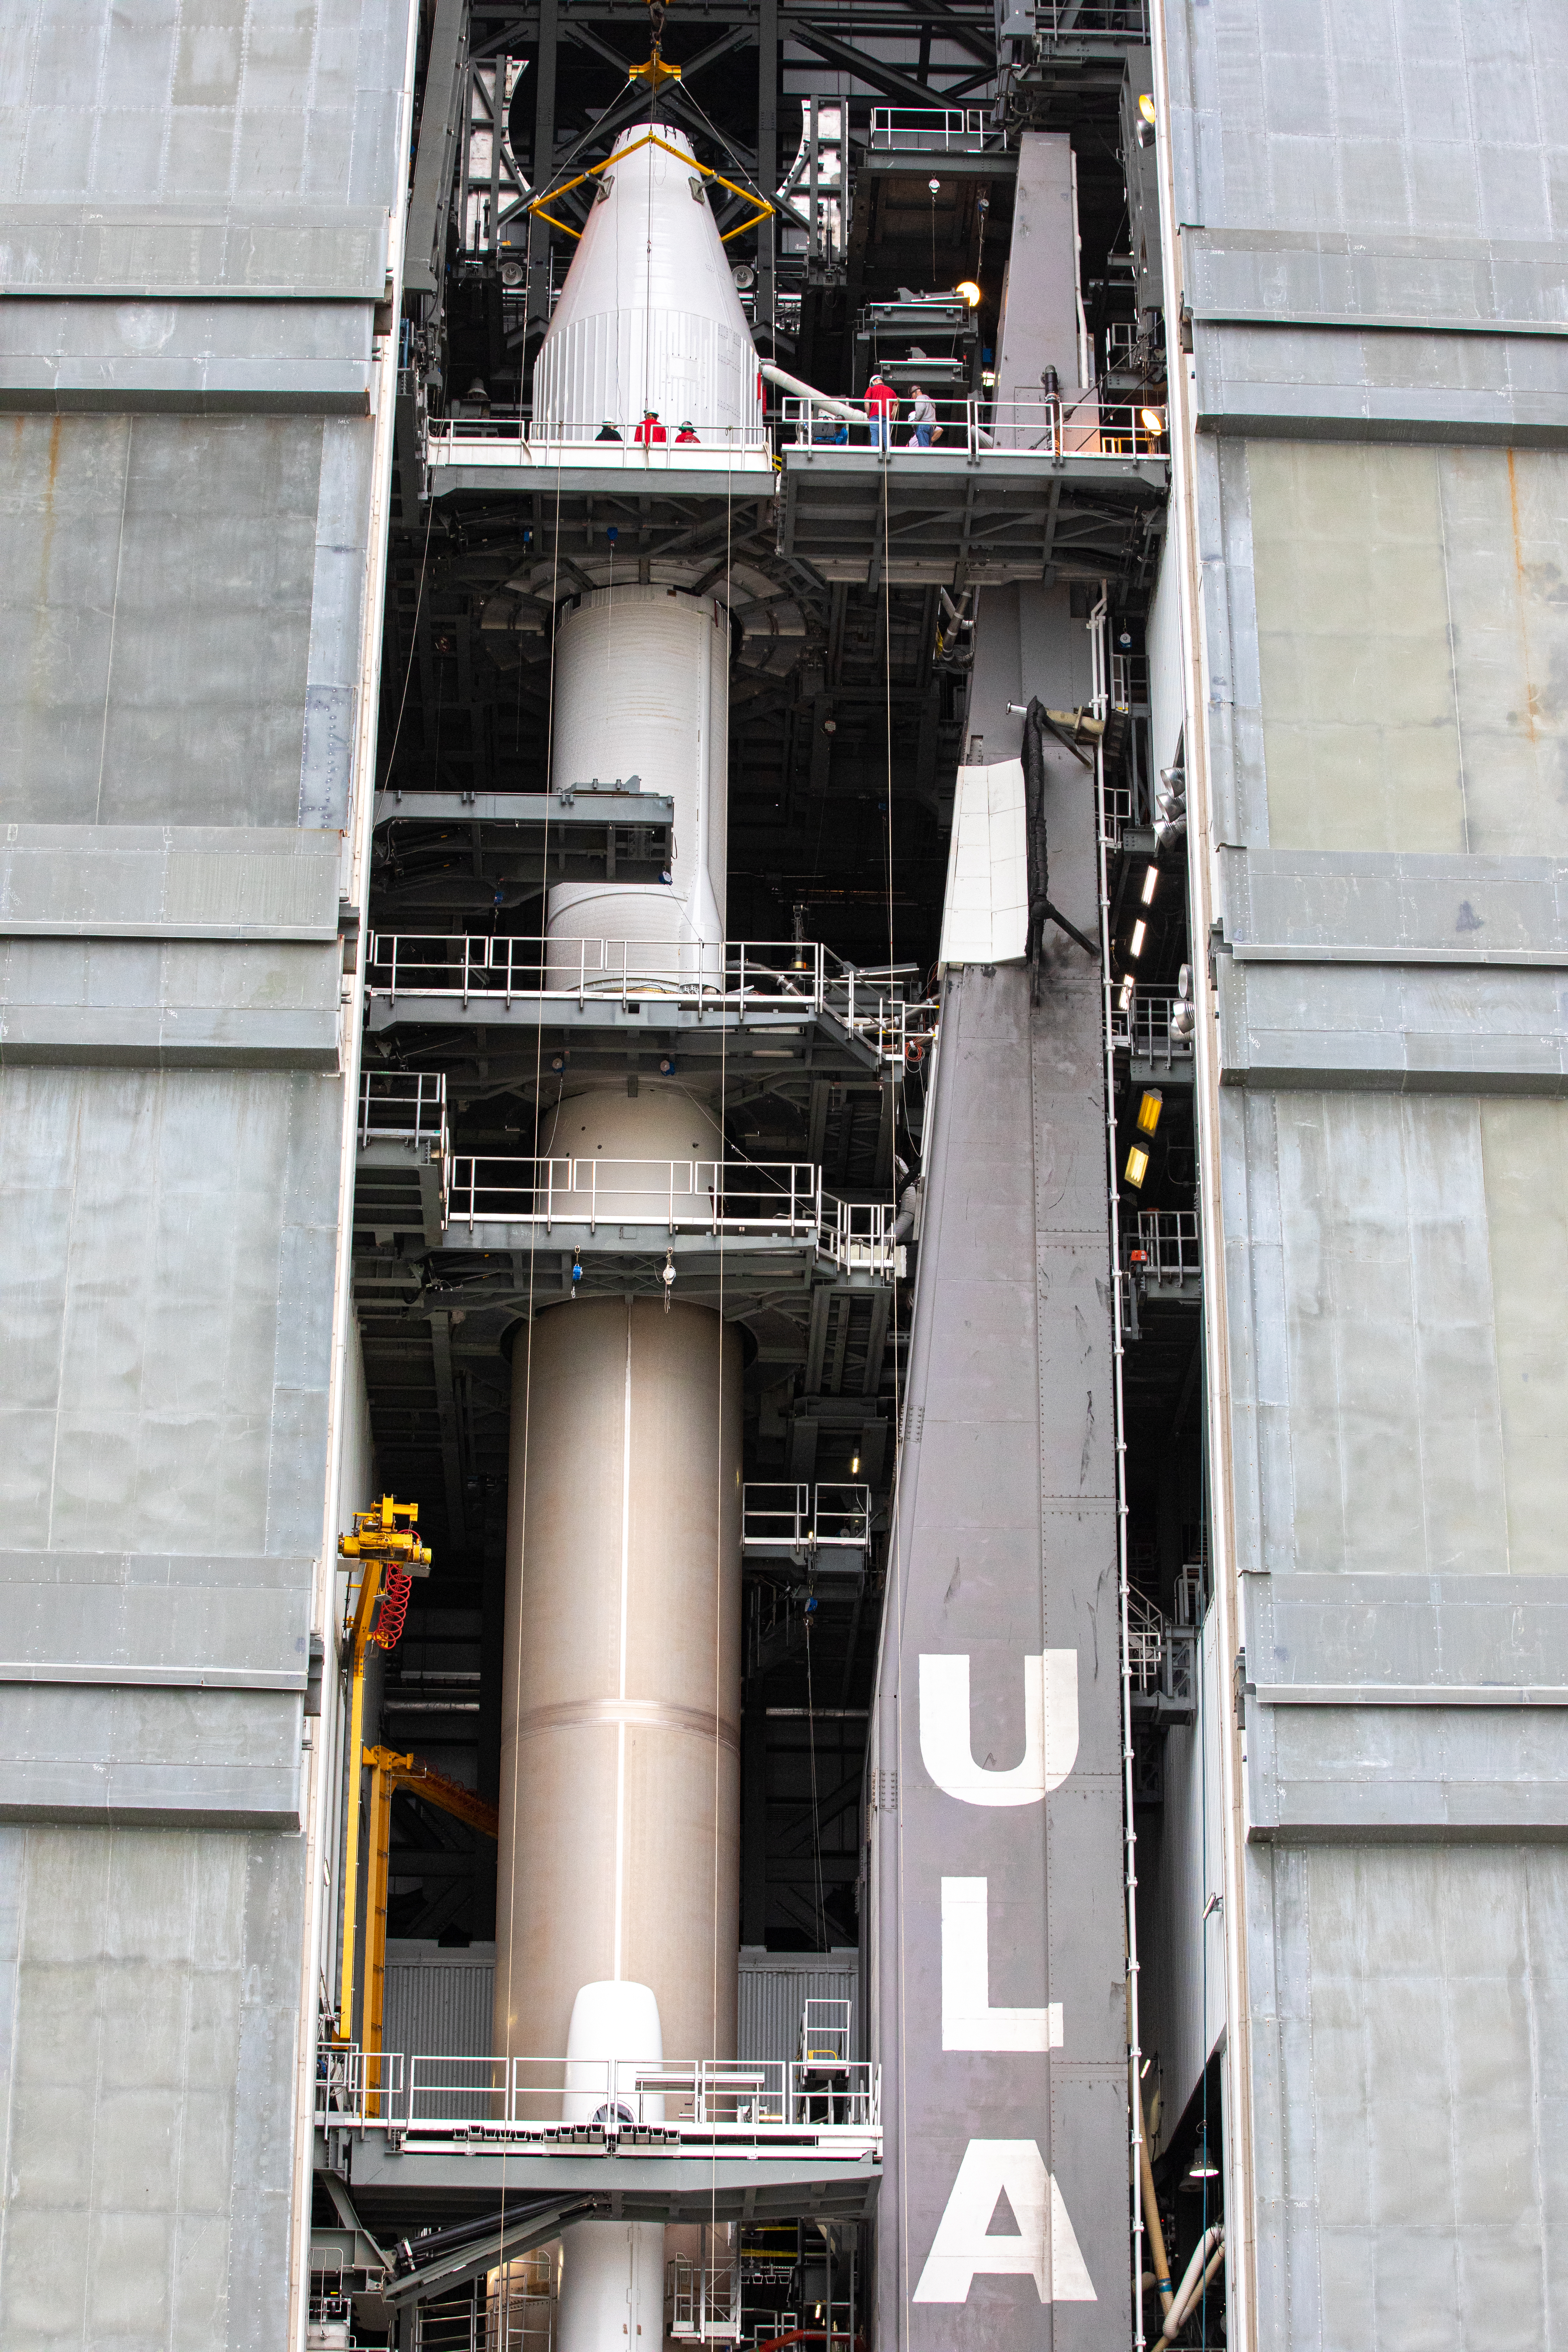

Solar Orbiter Spacecraft Lift and Mate

The United Launch Alliance Atlas V payload fairing, containing the Solar Orbiter spacecraft, is secured atop the company’s Atlas V rocket inside the Vertical Integration Facility at Space Launch Complex 41 on Cape Canaveral Air Force Station in Florida on Jan. 31, 2020. Solar Orbiter is an international cooperative mission between ESA (European Space Agency) and NASA. The mission aims to study the Sun, its outer atmosphere and solar wind. The spacecraft will provide the first images of the Sun’s poles. NASA’s Launch Services Program based at Kennedy is managing the launch. The spacecraft has been developed by Airbus Defence and Space. Solar Orbiter will launch in February 2020 aboard the Atlas V rocket.

Credit: NASA/Ben Smegelsky